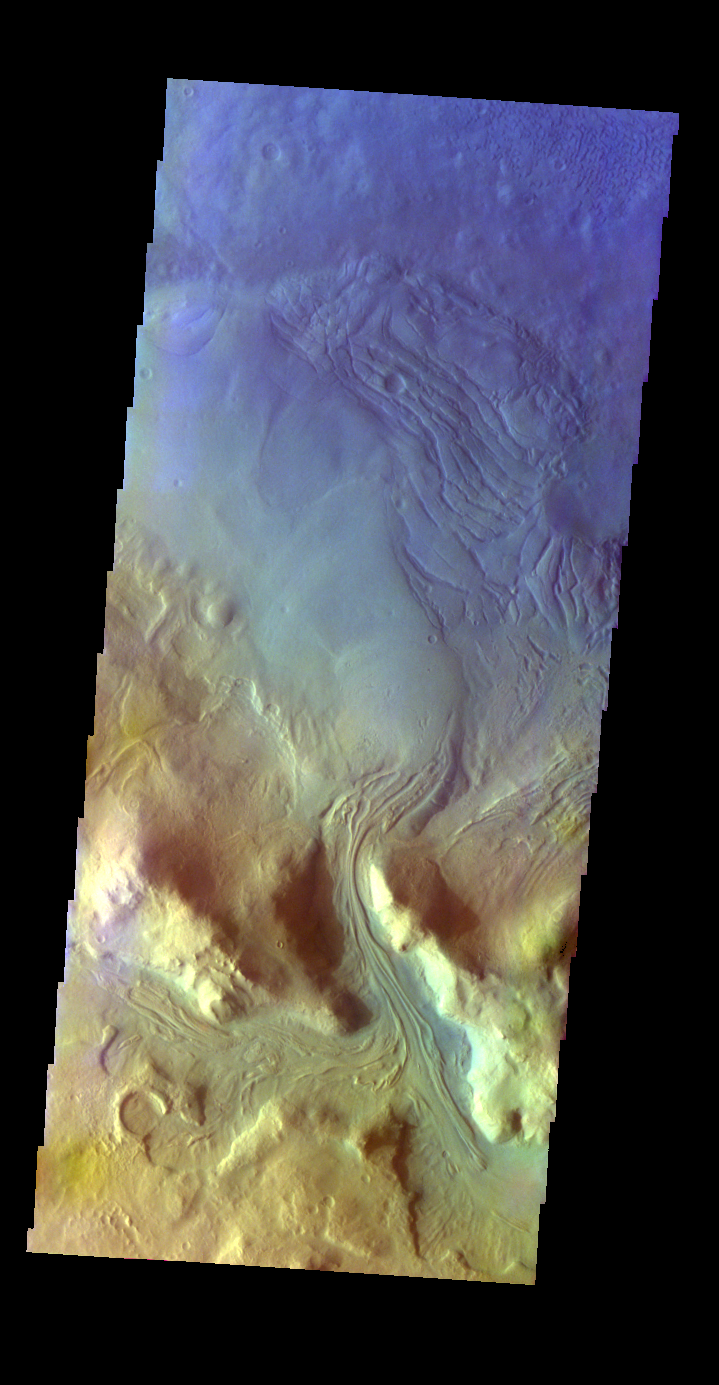

Moreux Crater – False Color

The THEMIS VIS camera contains 5 filters. The data from different filters can be combined in multiple ways to create a false color image. These false color images may reveal subtle variations of the surface not easily identified in a single band image. Today’s false color image shows a channel dissecting the rim of Moreux Crater, as well as the materials deposited on the crater floor by the channel.

Latitude: 40.9789 Longitude: 44.0399 Instrument: VIS Captured: 2003-03-17 19:05

Please see the THEMIS Data Citation Note for details on crediting THEMIS images.

NASA’s Jet Propulsion Laboratory manages the 2001 Mars Odyssey mission for NASA’s Science Mission Directorate, Washington, D.C. The Thermal Emission Imaging System (THEMIS) was developed by Arizona State University, Tempe, in collaboration with Raytheon Santa Barbara Remote Sensing. The THEMIS investigation is led by Dr. Philip Christensen at Arizona State University. Lockheed Martin Astronautics, Denver, is the prime contractor for the Odyssey project, and developed and built the orbiter. Mission operations are conducted jointly from Lockheed Martin and from JPL, a division of the California Institute of Technology in Pasadena.

Credit: NASA/JPL-Caltech/ASU